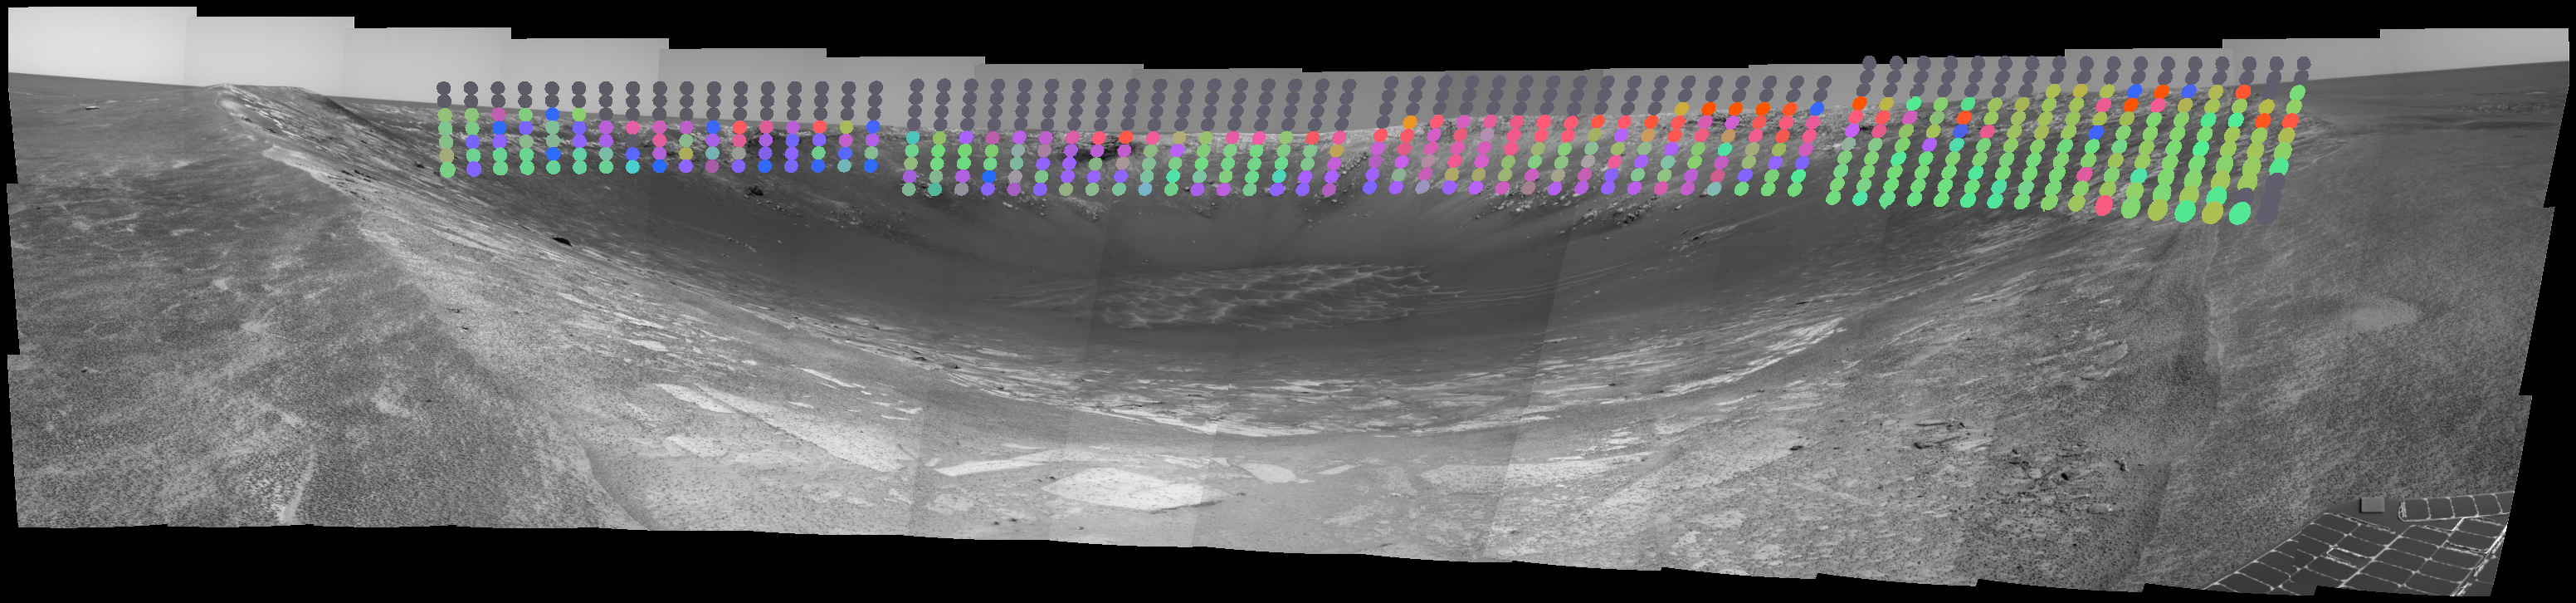

Seeing ‘Endurance’ Through Infrared Eyes

Surface composition in “Endurance Crater” is mapped with color-coded interpretation of data from the miniature thermal emission spectrometer on NASA’s Mars Exploration Rover Opportunity. The information has been overlaid onto a view of the crater from Opportunity’s panoramic camera. Green, such as on some slopes, indicates material rich in the mineral hematite. Blue and purple, such as on some cliffs of exposed rock, indicate the presence of basalt. Basaltic material is volcanic in origin, but the basalt may have been broken down into sand by weathering, then re-deposited by wind or water. Red indicates areas covered by martian dust.

Credit: NASA/JPL/Cornell/ASU